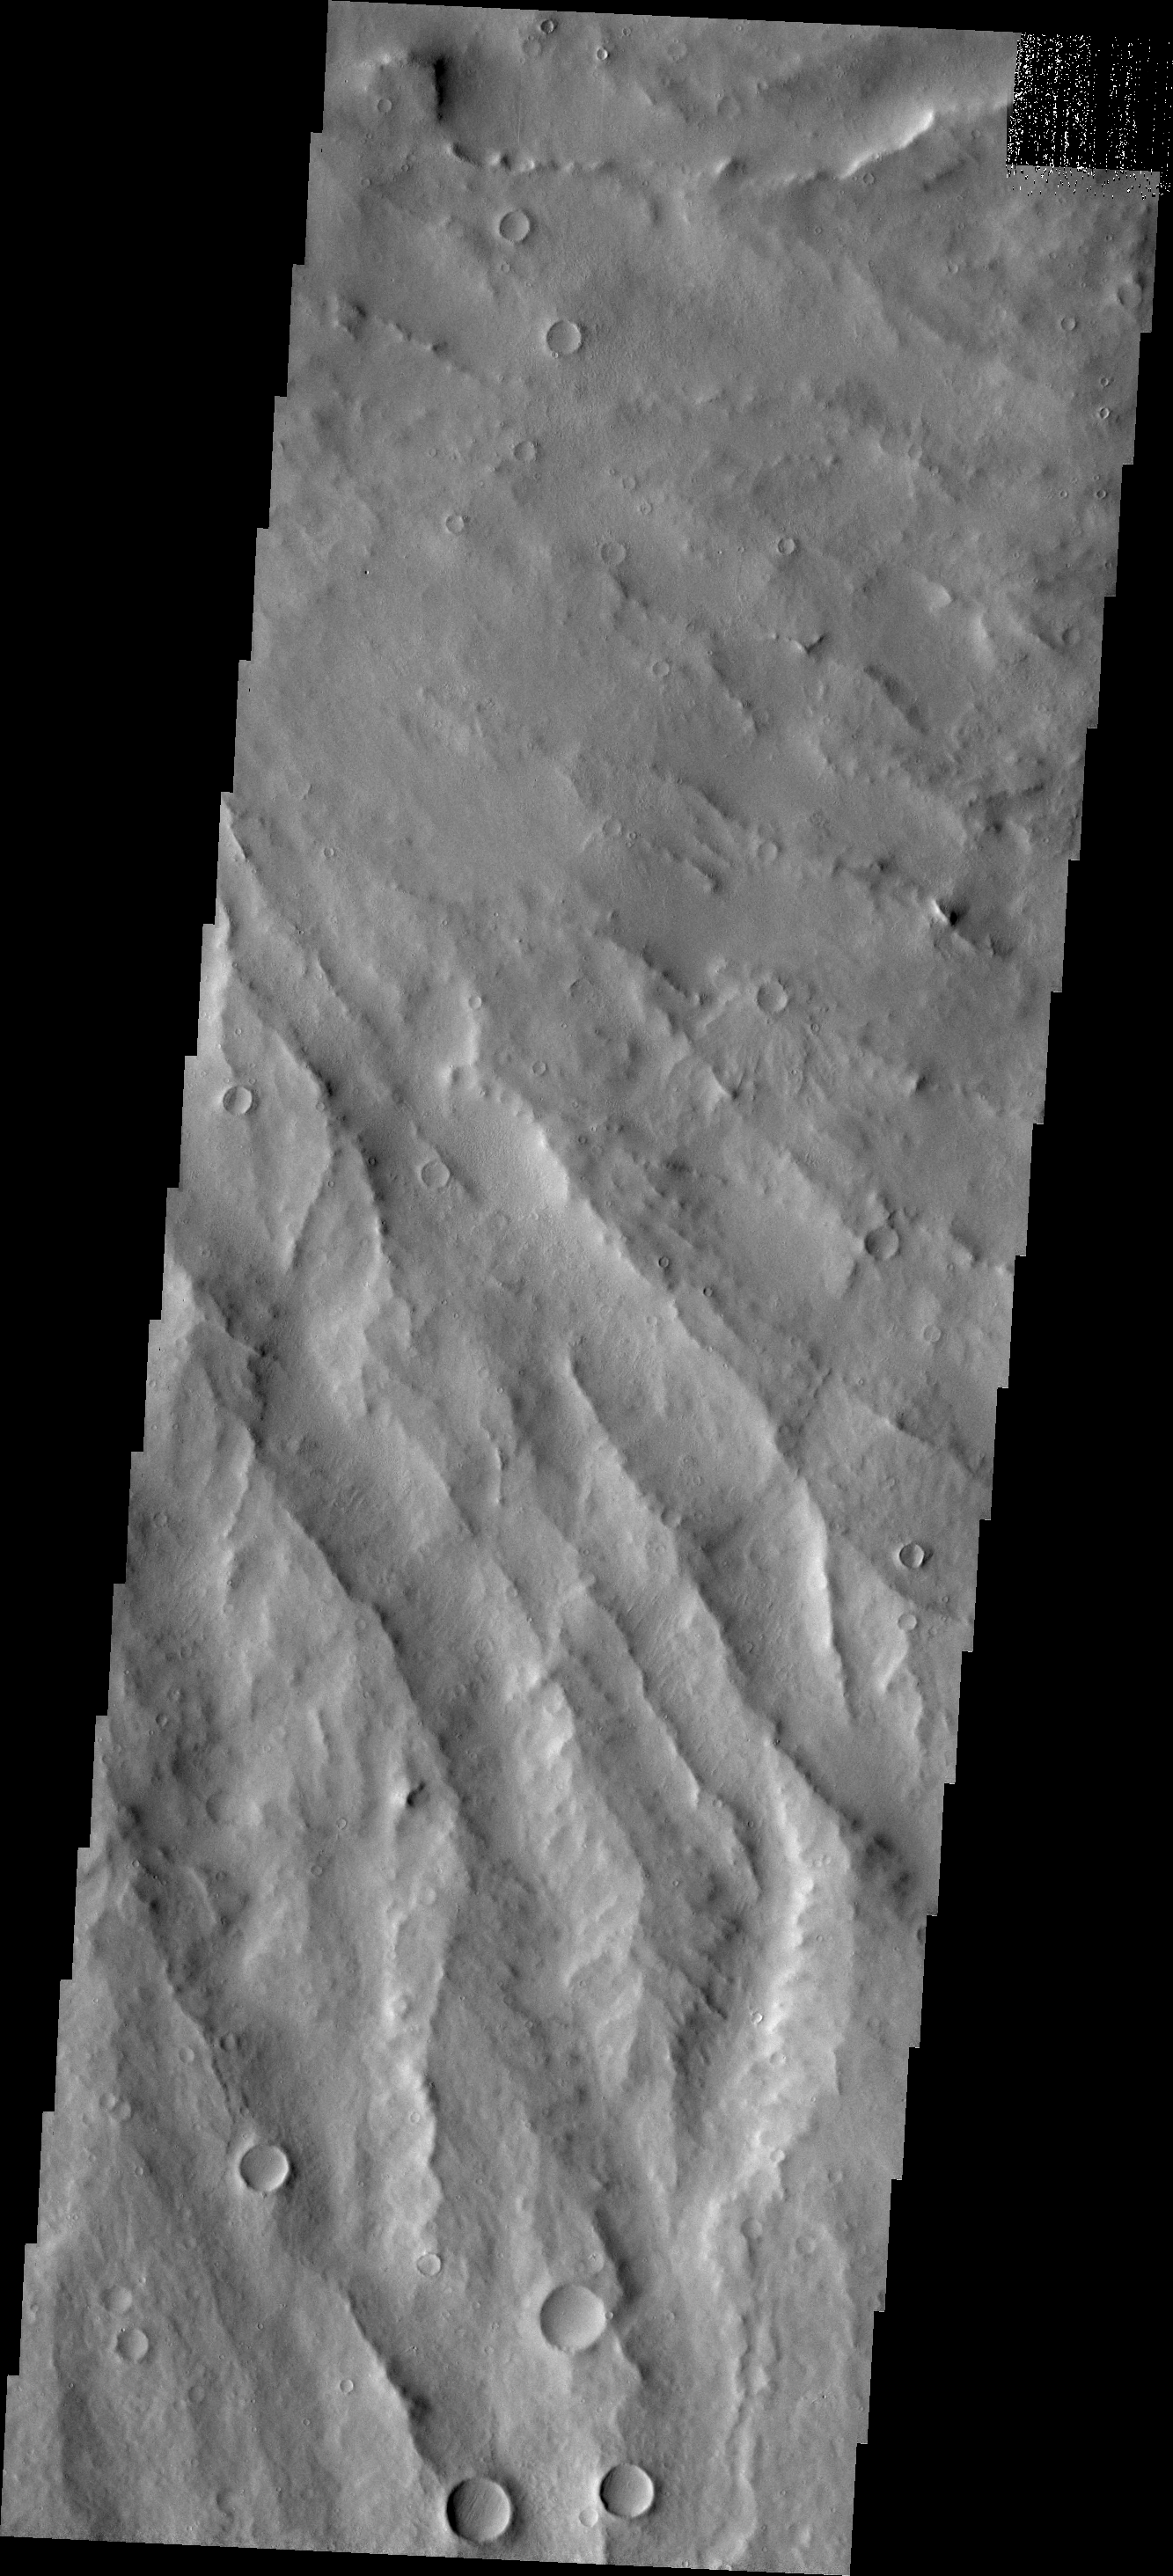

Apollinaris Patera

The major Martian dust storm of 2007 filled the sky with dust and produced conditions that prevented the THEMIS VIS camera from being able to image the surface. With no new images being acquired, we’ve dug into the archive to highlight some interesting areas on Mars. The this week’s region is Apollinaris Patera. Apollinaris Patera is an old volcano that has undergone extensive erosion. This volcano is located north of Gusev Crater, the home of the rover called Spirit. Today’s image is of the eroded southeastern flank of the volcano.

Image information: VIS instrument. Latitude -9.7N, Longitude 175.1E. 18 meter/pixel resolution.

Please see the THEMIS Data Citation Note for details on crediting THEMIS images.

Note: this THEMIS visual image has not been radiometrically nor geometrically calibrated for this preliminary release. An empirical correction has been performed to remove instrumental effects. A linear shift has been applied in the cross-track and down-track direction to approximate spacecraft and planetary motion. Fully calibrated and geometrically projected images will be released through the Planetary Data System in accordance with Project policies at a later time.

NASA’s Jet Propulsion Laboratory manages the 2001 Mars Odyssey mission for NASA’s Office of Space Science, Washington, D.C. The Thermal Emission Imaging System (THEMIS) was developed by Arizona State University, Tempe, in collaboration with Raytheon Santa Barbara Remote Sensing. The THEMIS investigation is led by Dr. Philip Christensen at Arizona State University. Lockheed Martin Astronautics, Denver, is the prime contractor for the Odyssey project, and developed and built the orbiter. Mission operations are conducted jointly from Lockheed Martin and from JPL, a division of the California Institute of Technology in Pasadena.

Credit: NASA/JPL/ASU